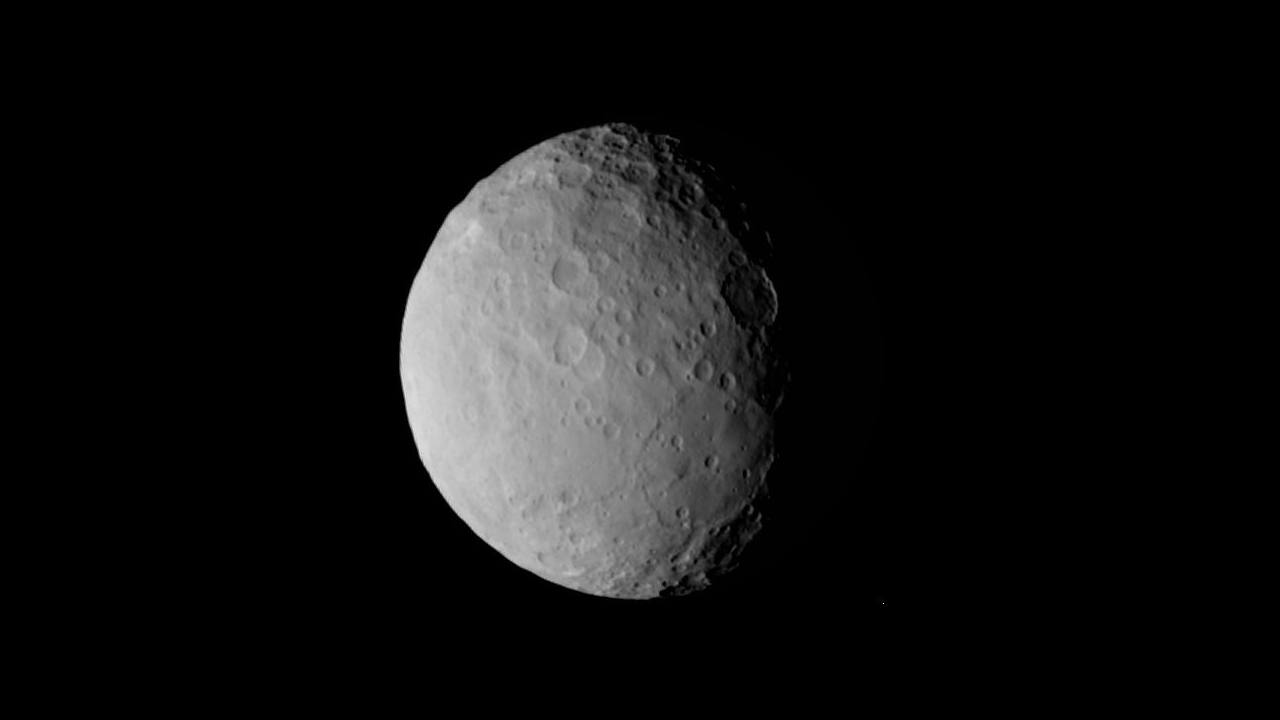

Ceres (Dawn)

Ceres is a dwarf planet in the main asteroid belt between Mars and Jupiter. After launching in 2021, the James Webb Space Telescope will help researchers discover more about the formation of the solar system by observing objects like Ceres in the main asteroid belt with its powerful infrared capability. This image of Ceres was captured by the Dawn spacecraft in 2015.

Credit: Image: NASA, Caltech, UCLA, MPS, IDA